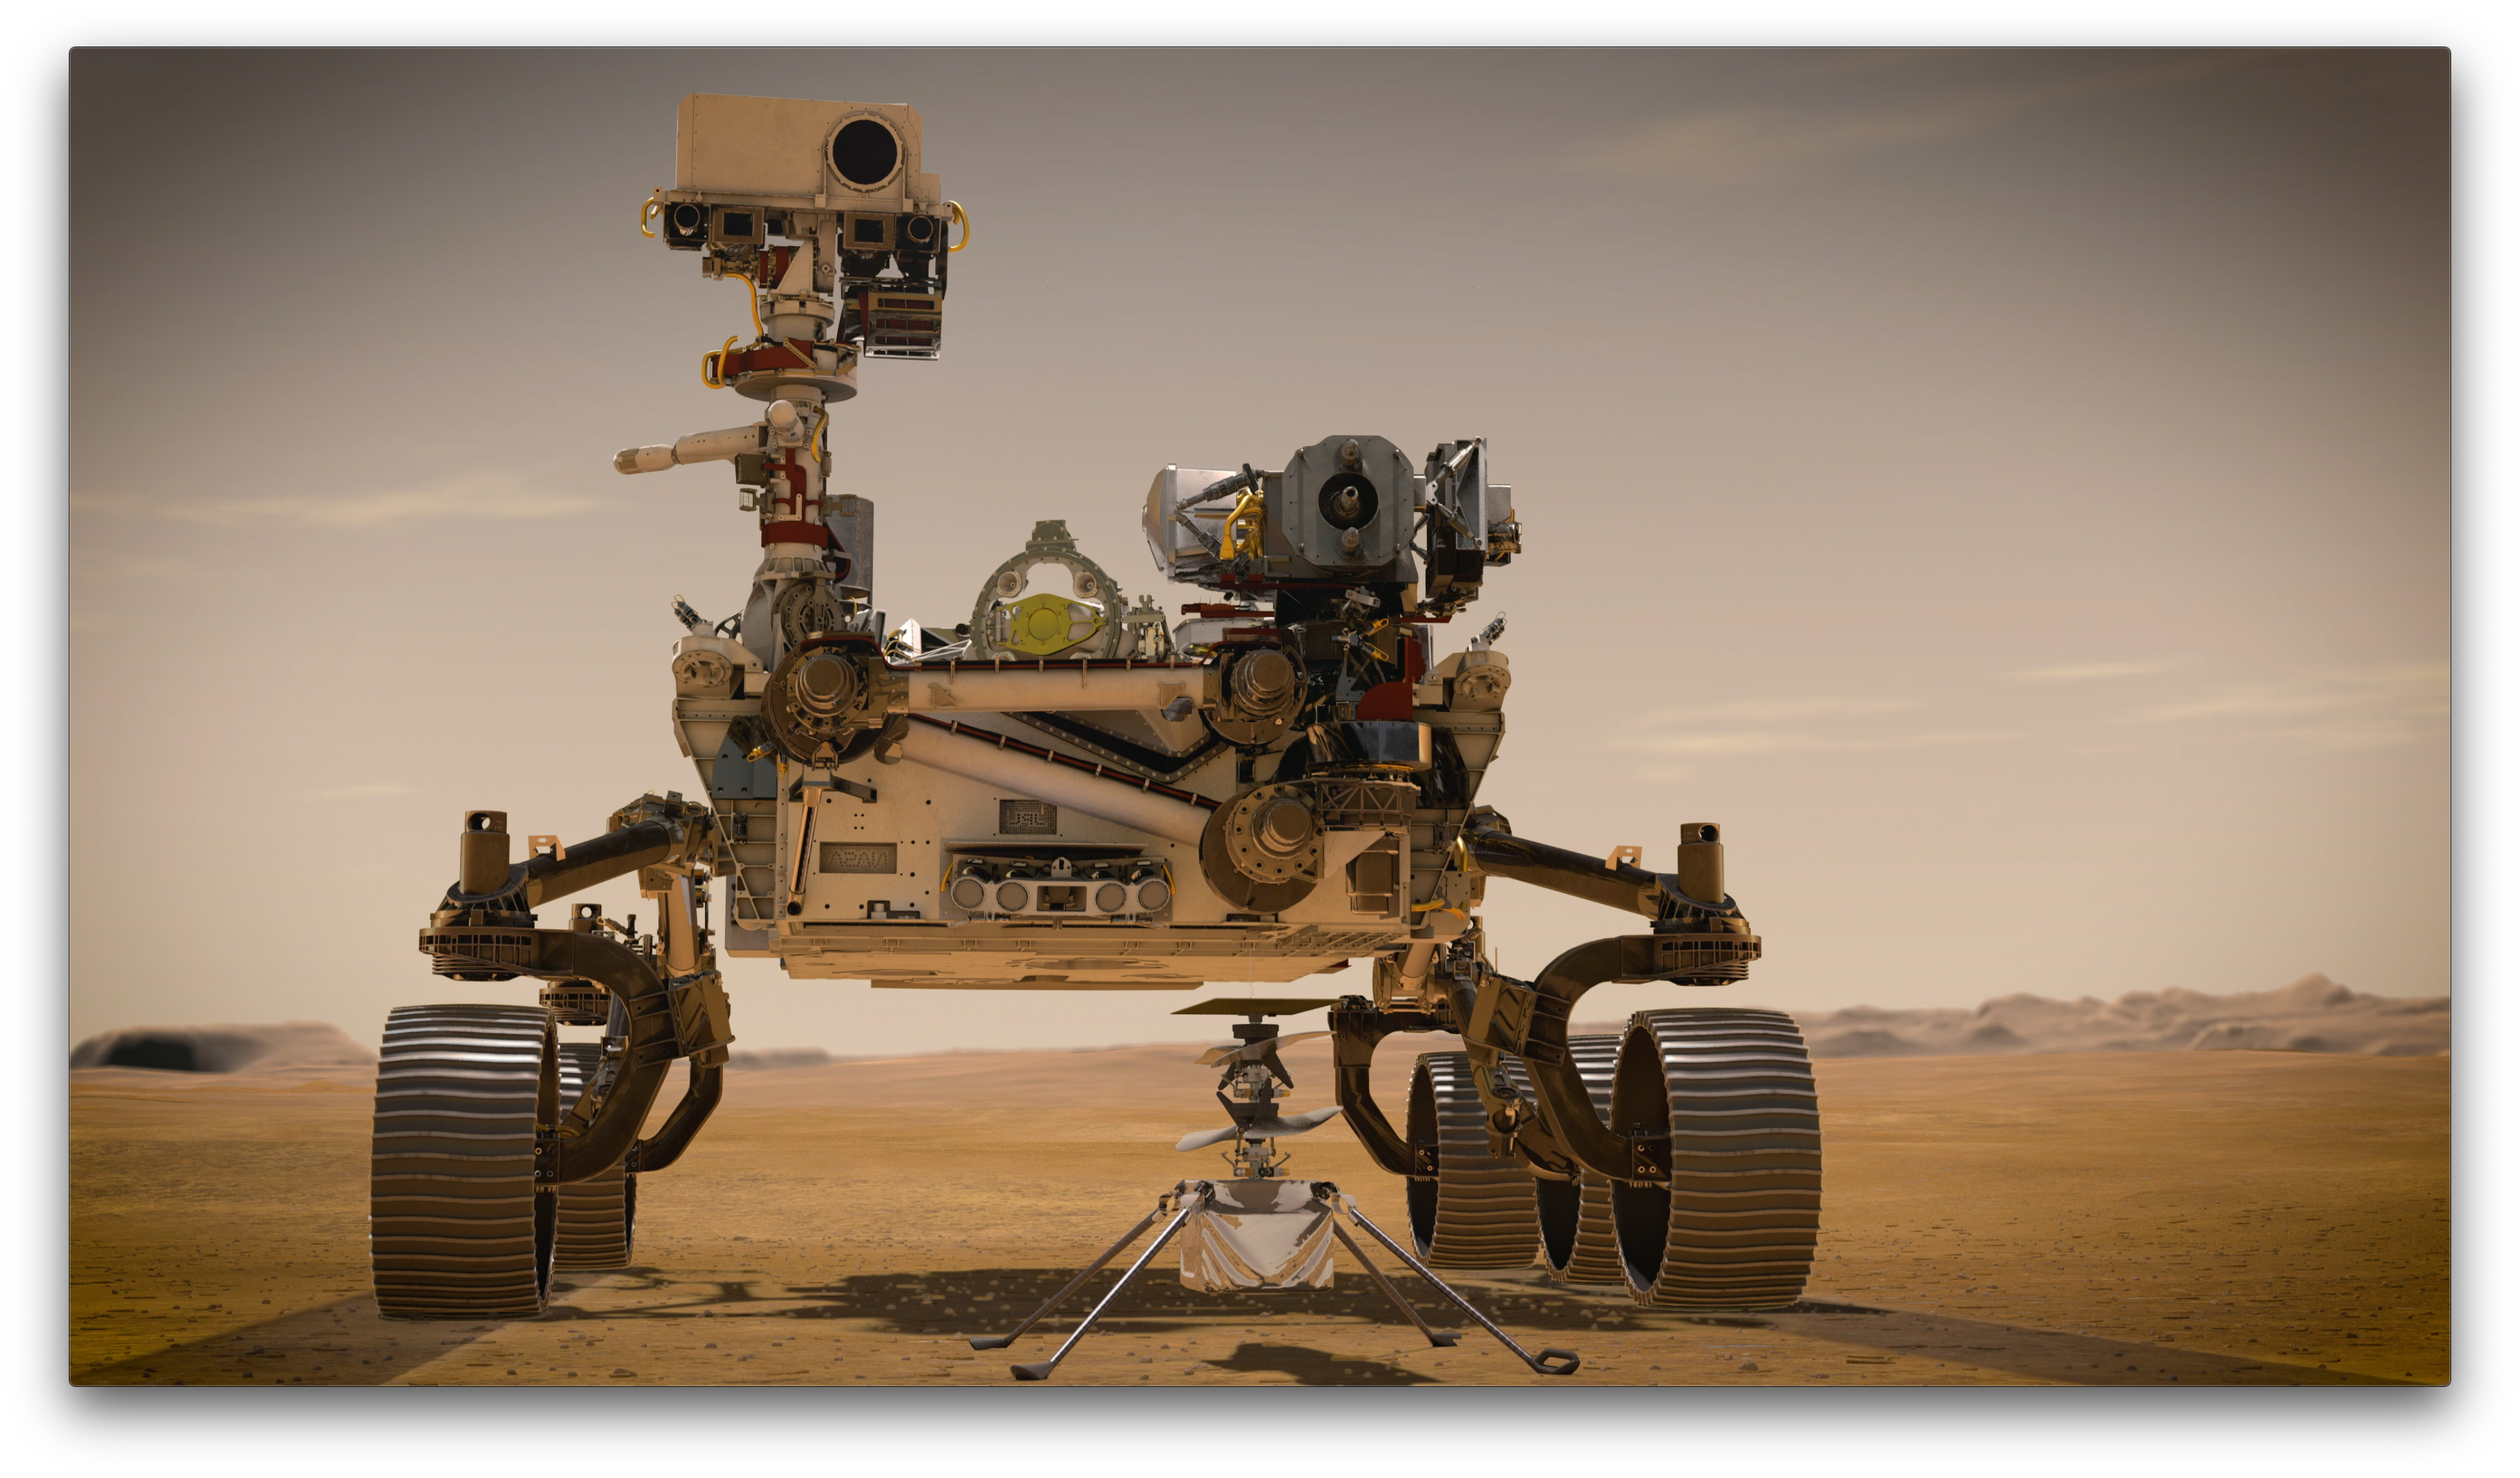

Portrait of Perseverance and Ingenuity (Artist’s Concept)

In February 2021, NASA’s Mars 2020 Perseverance rover and NASA’s Ingenuity Mars Helicopter (shown in an artist’s concept) will be the agency’s two newest explorers on Mars. Both were named by students as part of an essay contest.

Perseverance is the most sophisticated rover NASA has ever sent to Mars. Ingenuity, a technology experiment, will be the first aircraft to attempt controlled flight on another planet. Perseverance will arrive at Mars’ Jezero Crater with Ingenuity attached to its belly.

NASA’s Jet Propulsion Laboratory built and will manage operations of Perseverance and Ingenuity for the agency. Caltech in Pasadena, California, manages JPL for NASA.

Credit: NASA/JPL-Caltech